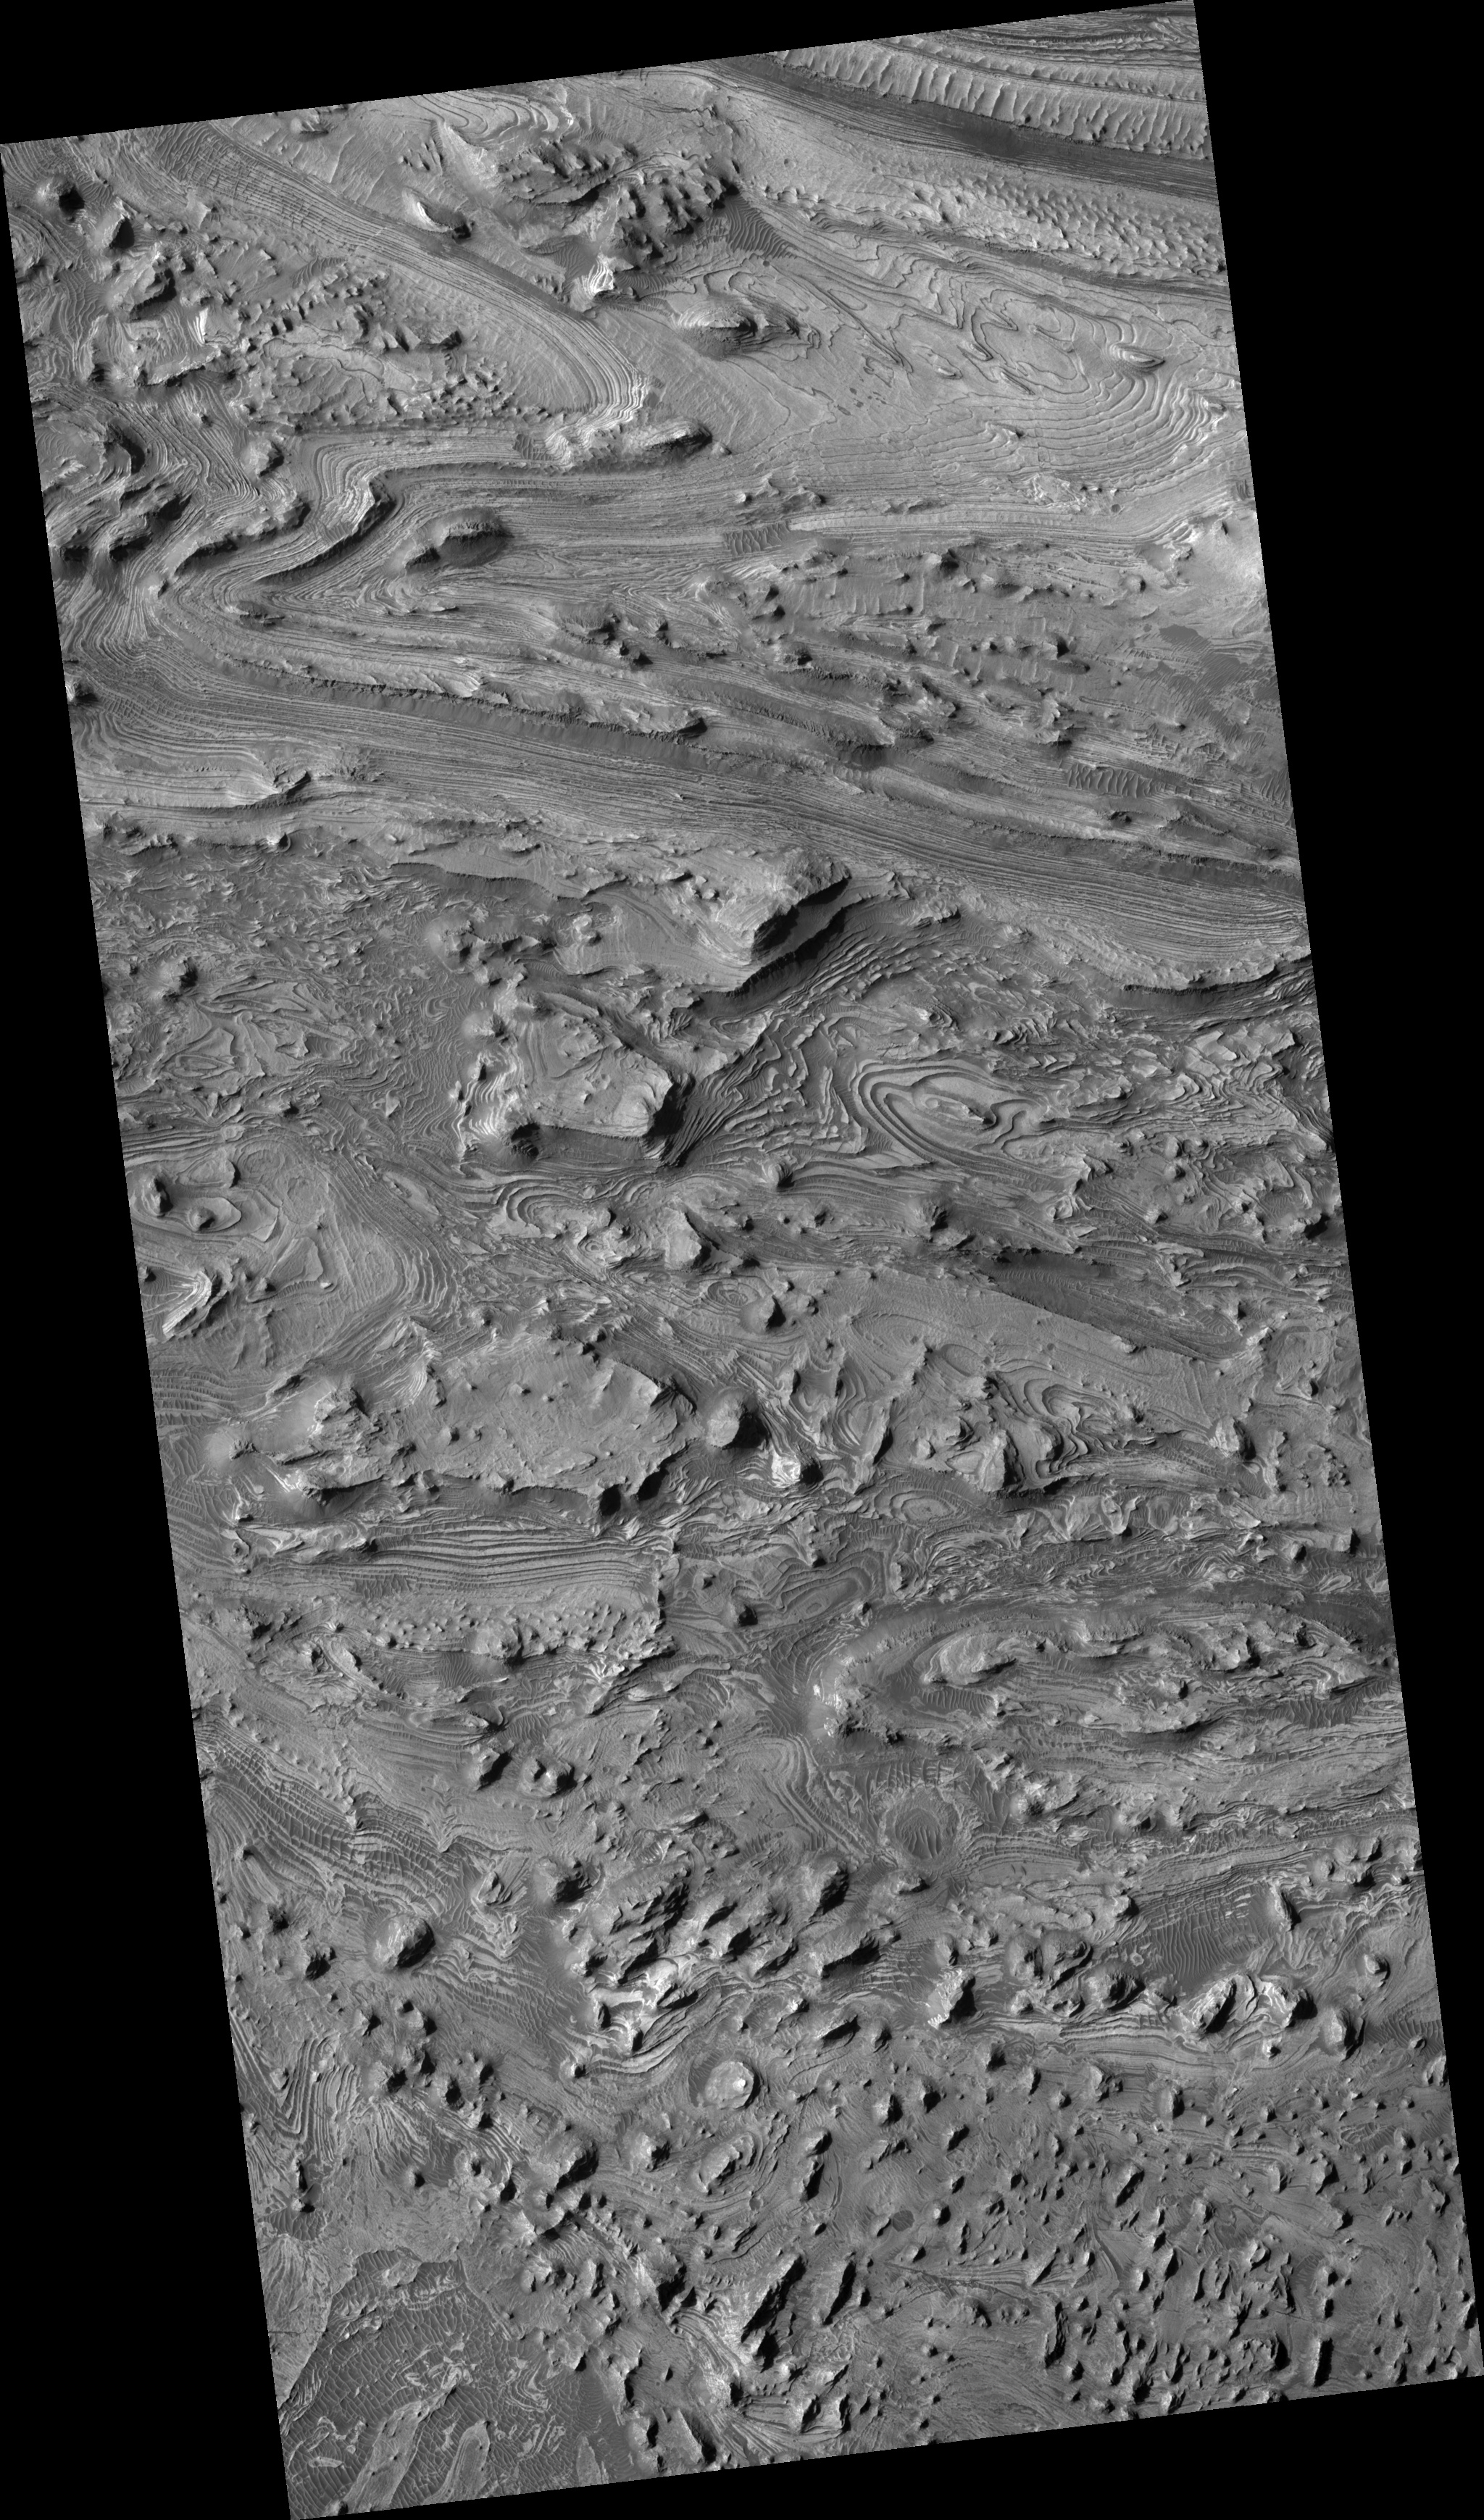

Swirls of Rock in Candor Chasma

This HiRISE image (PSP_001984_1735) shows spectacular layers exposed on the bottom of Candor Chasma, which is a large canyon in the Valles Marineris system.

The floor here is approximately 4 km below the canyon rim. The layers are made of sand- and dust-sized particles that were transported here by either wind or water. This canyon may have been filled to its rim by these sedimentary layers, subsequently eroded away, most likely by the wind. The elongate hills may represent areas of rock that are stronger due to differences in the size of the sedimentary particles, chemical alteration, or both.

One of the most eye-catching aspects of this scene are the intricate swirls that these layers form. Sedimentary rock generally accumulates in horizontal layers. These layers, however, have been folded into the patterns that we see today. Folding of the layers that are exposed here may have occurred due to the weight of overlying sediments.

Understanding the geologic history of this region may provide clues into the history of water on Mars, because these layers may have accumulated in shallow lakes and may have undergone chemical reactions with this water. The presence of certain kinds of chemical reactions between water and rock can release energy that could have sustained habitable oases in these areas.

Observation Toolbox
Acquisition date: 12 December 2006
Local Mars time: 3:39 PM
Degrees latitude (centered): -6.5°
Degrees longitude (East): 283.1°
Range to target site: 261.6 km (163.5 miles)
Original image scale range: 26.2 cm/pixel (with 1 x 1 binning) so objects ~79 cm across are resolved
Map-projected scale: 25 cm/pixel and north is up
Map-projection: EQUIRECTANGULAR
Emission angle: 0.9°
Phase angle: 56.1°
Solar incidence angle: 57°, with the Sun about 33° above the horizon
Solar longitude: 157.8°, Northern Summer

NASA’s Jet Propulsion Laboratory, a division of the California Institute of Technology in Pasadena, manages the Mars Reconnaissance Orbiter for NASA’s Science Mission Directorate, Washington. Lockheed Martin Space Systems, Denver, is the prime contractor for the project and built the spacecraft. The High Resolution Imaging Science Experiment is operated by the University of Arizona, Tucson, and the instrument was built by Ball Aerospace and Technology Corp., Boulder, Colo.

Credit: NASA/JPL/Univ. of Arizona